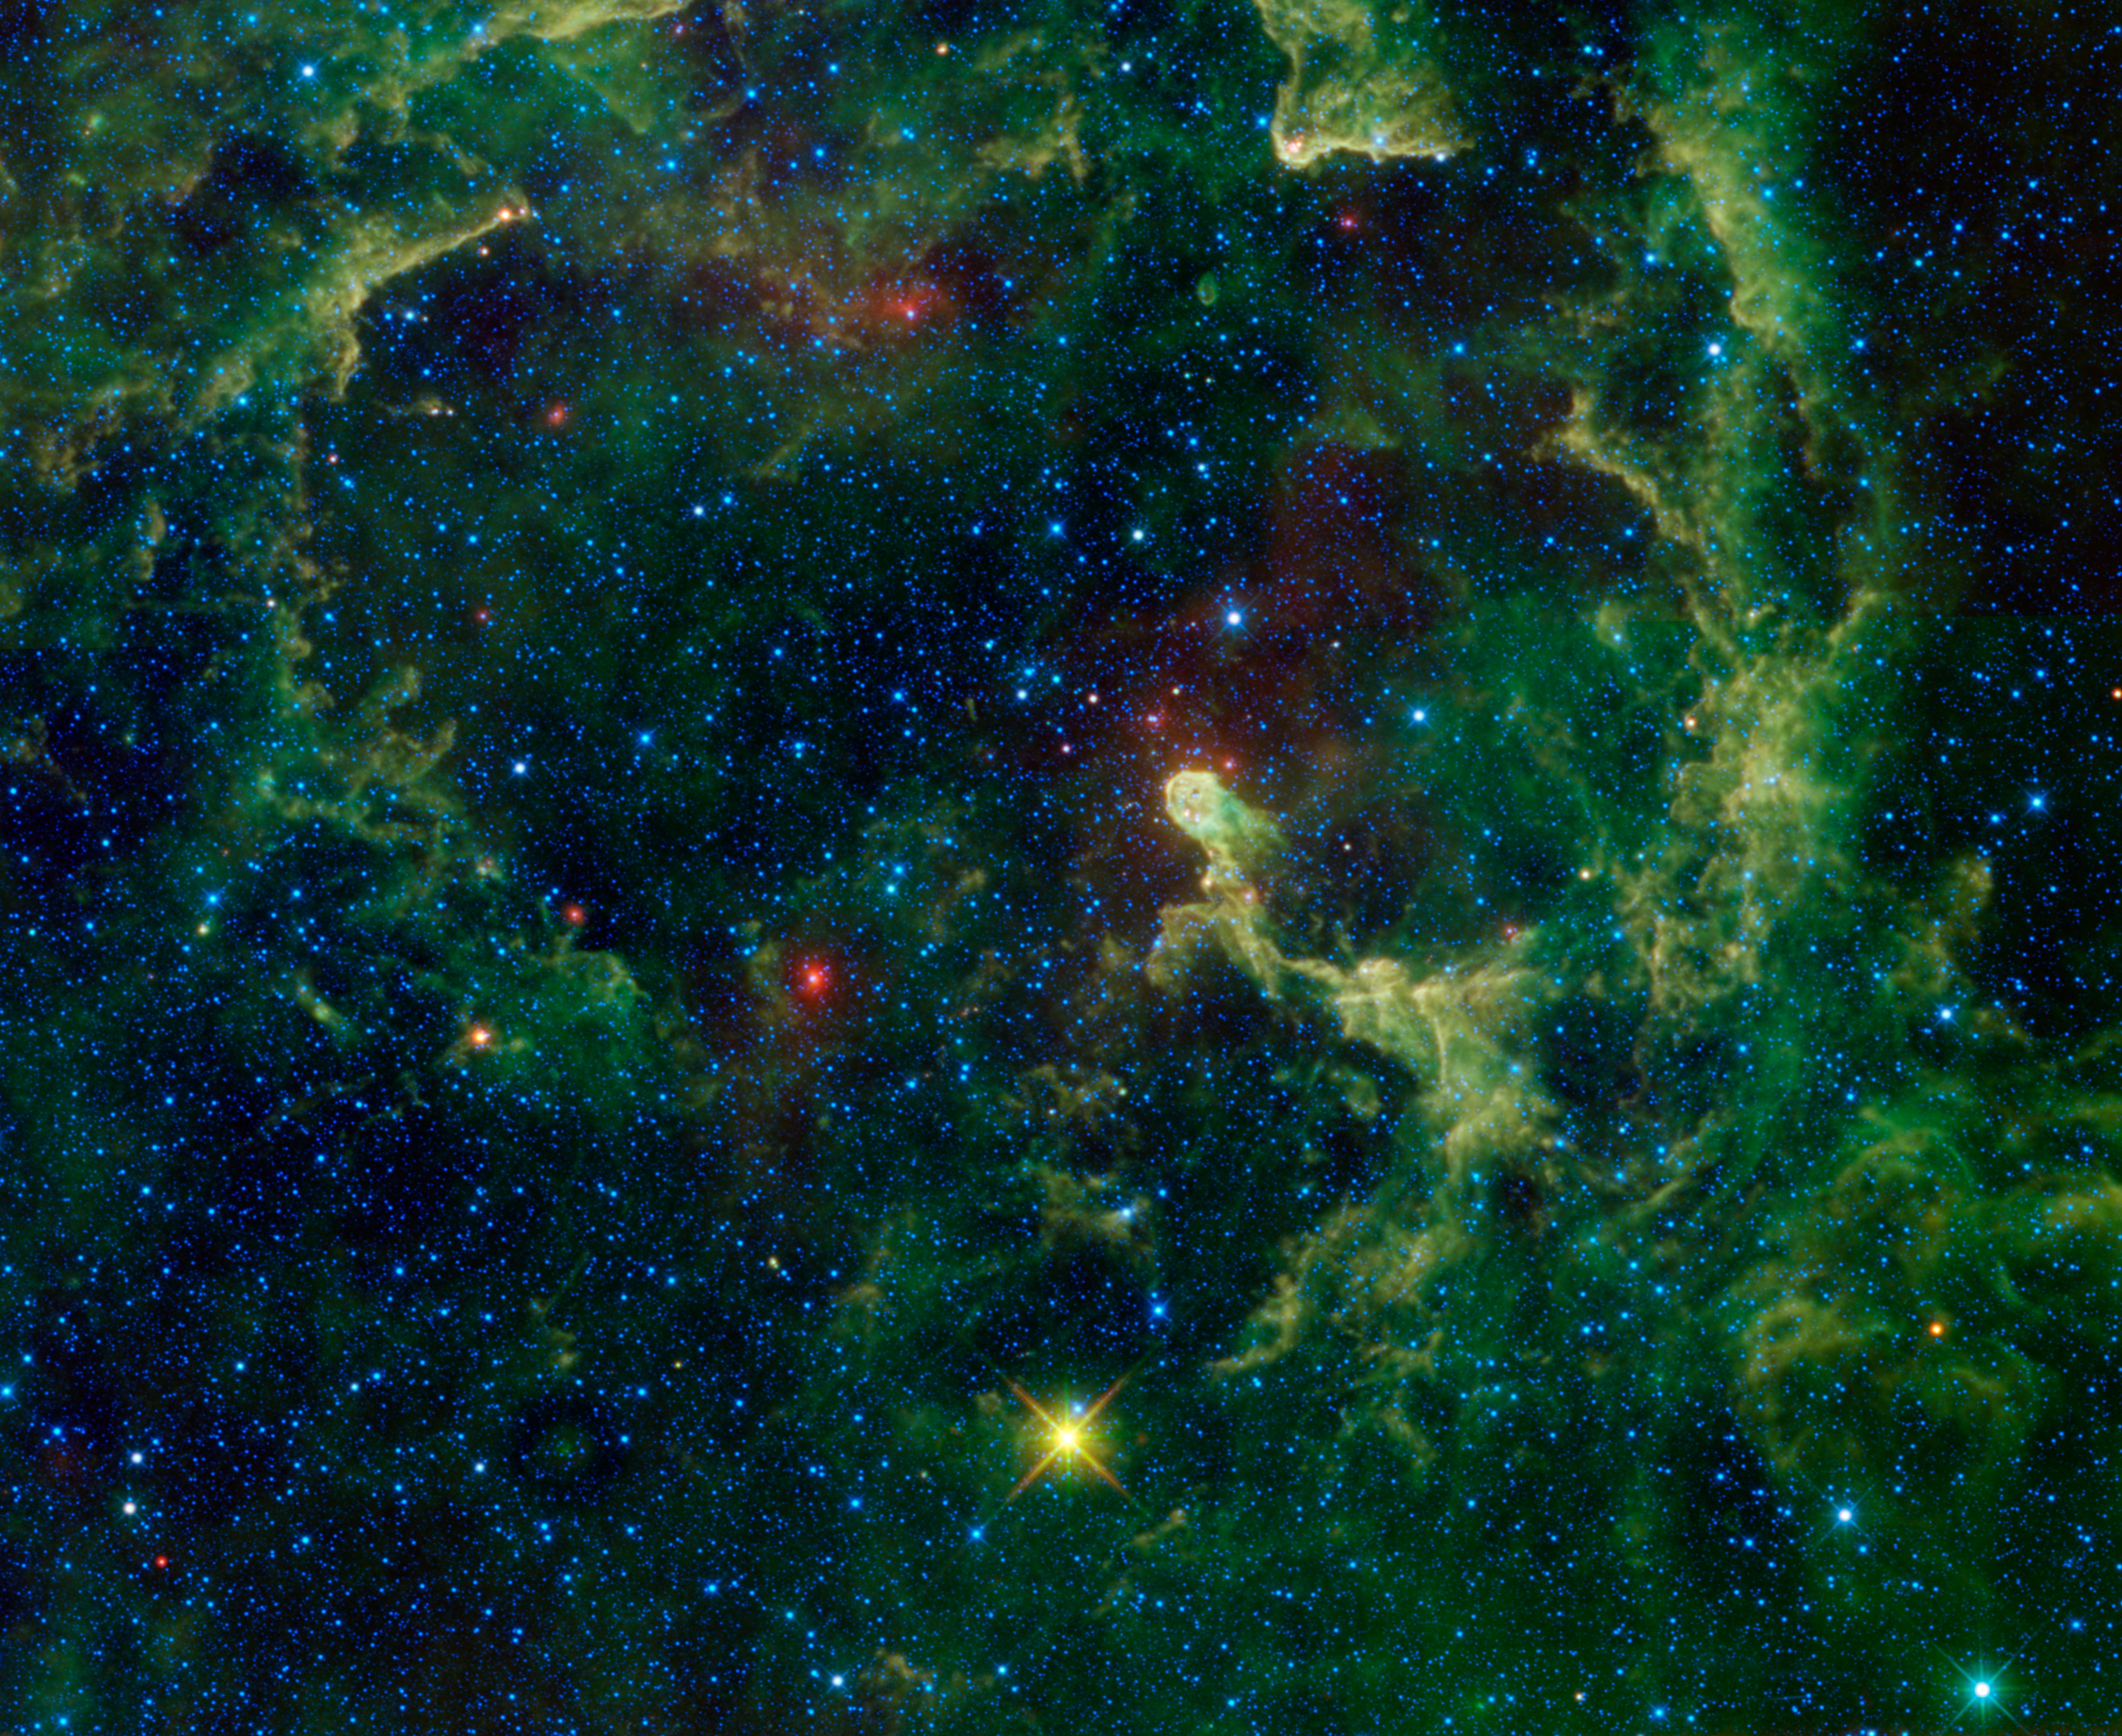

Blowin’ in the Stellar Wind

In the same way that dust is blown around by the wind here on Earth, space dust can be blown around by the wind and radiation from stars. This image of the Elephant’s Trunk nebula from NASA’s Wide-field Survey Explorer, or WISE, shows clouds of dust and gas being pushed and eroded by a massive star. The bright ‘trunk’ of the nebula near the center is an especially dense cloud holding up against the star’s powerful radiation and stellar wind, like a windsock standing strong while the rest of the gas and dust gets broken up and swept away.

‘Elephant trunk’ is a term commonly used by astronomers for this type of structure. Similar structures can be found in many other nebulae, however this is the only nebula that uses the term in its moniker. More distant examples of elephant trunks can be seen in previously featured WISE images such as LBN 211.91-01.37 and the Soul nebula. They’re all formed in basically the same way — a nearby massive star (or cluster) emits vast amounts of ultraviolet radiation and stellar winds that clear out all of the gas and dust surrounding it, leaving behind only the most dense parts of the cloud. These dense portions then protect some of the gas ‘downwind’ creating a trunk-like feature.

The culprit star here, HR8281, is located close the center of the image. It’s one of the three bright blue stars near the upper left tip of the trunk that form a triangle about as wide as the glowing tip of the trunk. Of those three, it’s the uppermost one in the center. Its destructive effects on the surrounding nebula can be seen by the dark cavity it’s created, outlined by the brighter dust clouds encircling it. The entire nebula, also known as IC1396A, fills most of the field of view. It’s located only 2,450 light-years away, quite close compared to other similar nebulae. The trunk itself is about 30 light-years long, while the full nebula stretches over 100 light-years across.

If you look closely at the tip of the elephant trunk you can see a small dark area, appearing as a sort of opening. This is a small void in the gas formed by a pair of new baby stars that recently formed in the dense cloud. Their radiation and wind is clearing out the nearby gas and dust, creating a smaller version of the same effect seen on a larger scale in the full image. The reddish stars scattered throughout the image are likely new stars still wrapped inside their dusty cocoons.

The colors used in this image represent specific wavelengths of infrared light. Blue and cyan (blue-green) represent light emitted at wavelengths of 3.4 and 4.6 microns, which is predominantly from stars. Green and red represent light from 12 and 22 microns, respectively, which is mostly emitted by dust.

JPL manages the Wide-field Infrared Survey Explorer for NASA’s Science Mission Directorate, Washington. The principal investigator, Edward Wright, is at UCLA. The mission was competitively selected under NASA’s Explorers Program managed by the Goddard Space Flight Center, Greenbelt, Md. The science instrument was built by the Space Dynamics Laboratory, Logan, Utah, and the spacecraft was built by Ball Aerospace & Technologies Corp., Boulder, Colo. Science operations and data processing take place at the Infrared Processing and Analysis Center at the California Institute of Technology in Pasadena. Caltech manages JPL for NASA.

Credit: NASA/JPL-Caltech/UCLA